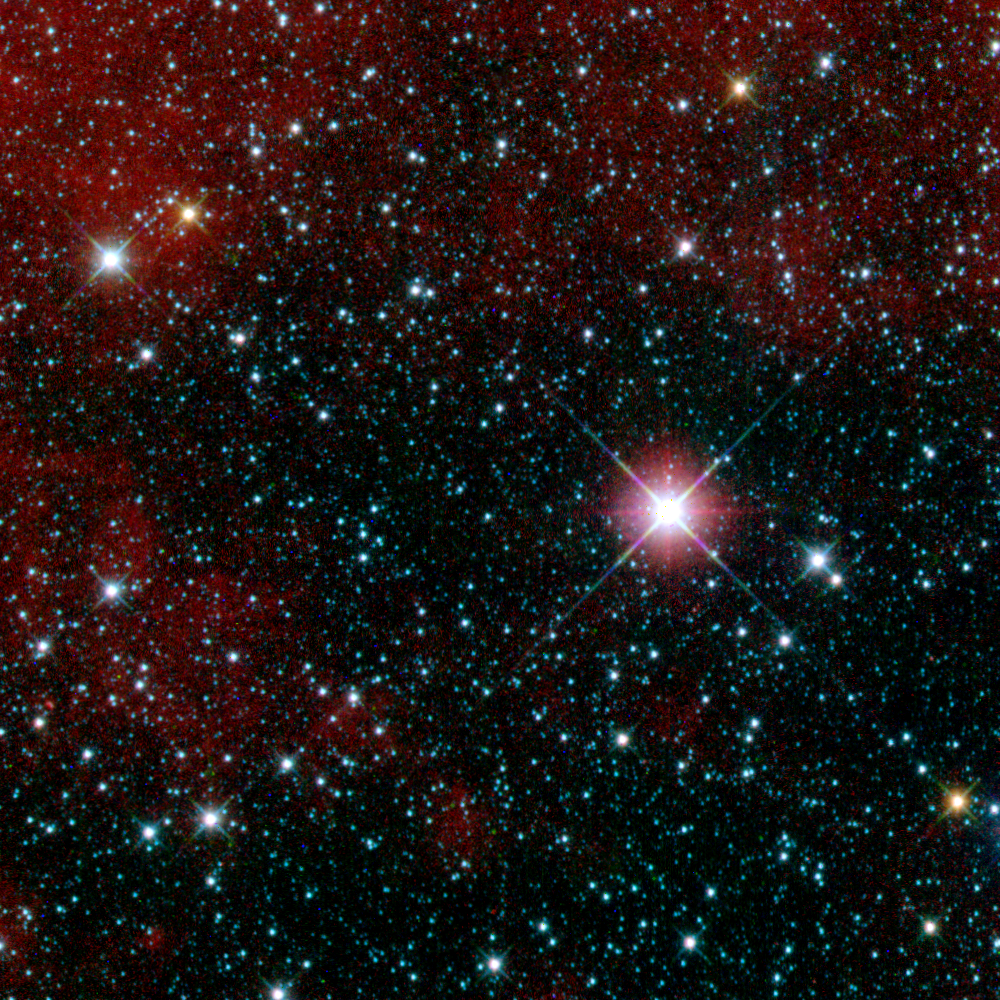

WISE ‘First-Light’ Image

First WISE Snapshot in Carina

This infrared snapshot of a region in the constellation Carina near the Milky Way was taken shortly after NASA’s Wide-field Infrared Survey Explorer (WISE) ejected its cover. The “first-light” picture shows thousands of stars and covers an area three times the size of the moon. WISE will take more than a million similar pictures covering the whole sky.

The image was captured as the spacecraft stared in a fixed direction, in order to help calibrate its pointing system. The mission’s survey will be done while the satellite continuously scans the sky, and an internal scan mirror counteracts the motion to create freeze-frame images. The team is working now to match the motions of the spacecraft and the scan mirror precisely.

This eight-second exposure shows infrared light from three of WISE’s four wavelength bands: Blue, green and red correspond to 3.4, 4.6, and 12 microns, respectively.

NASA’s Jet Propulsion Laboratory, Pasadena, Calif., manages the Wide-field Infrared Survey Explorer for NASA’s Science Mission Directorate, Washington. The mission’s principal investigator, Edward Wright, is at UCLA. The mission was competitively selected under NASA’s Explorers Program managed by the Goddard Space Flight Center, Greenbelt, Md. The science instrument was built by the Space Dynamics Laboratory, Logan, Utah, and the spacecraft was built by Ball Aerospace & Technologies Corp., Boulder, Colo. Science operations and data processing take place at the Infrared Processing and Analysis Center at the California Institute of Technology in Pasadena. Caltech manages JPL for NASA.

Credit: NASA/JPL-Caltech/UCLA